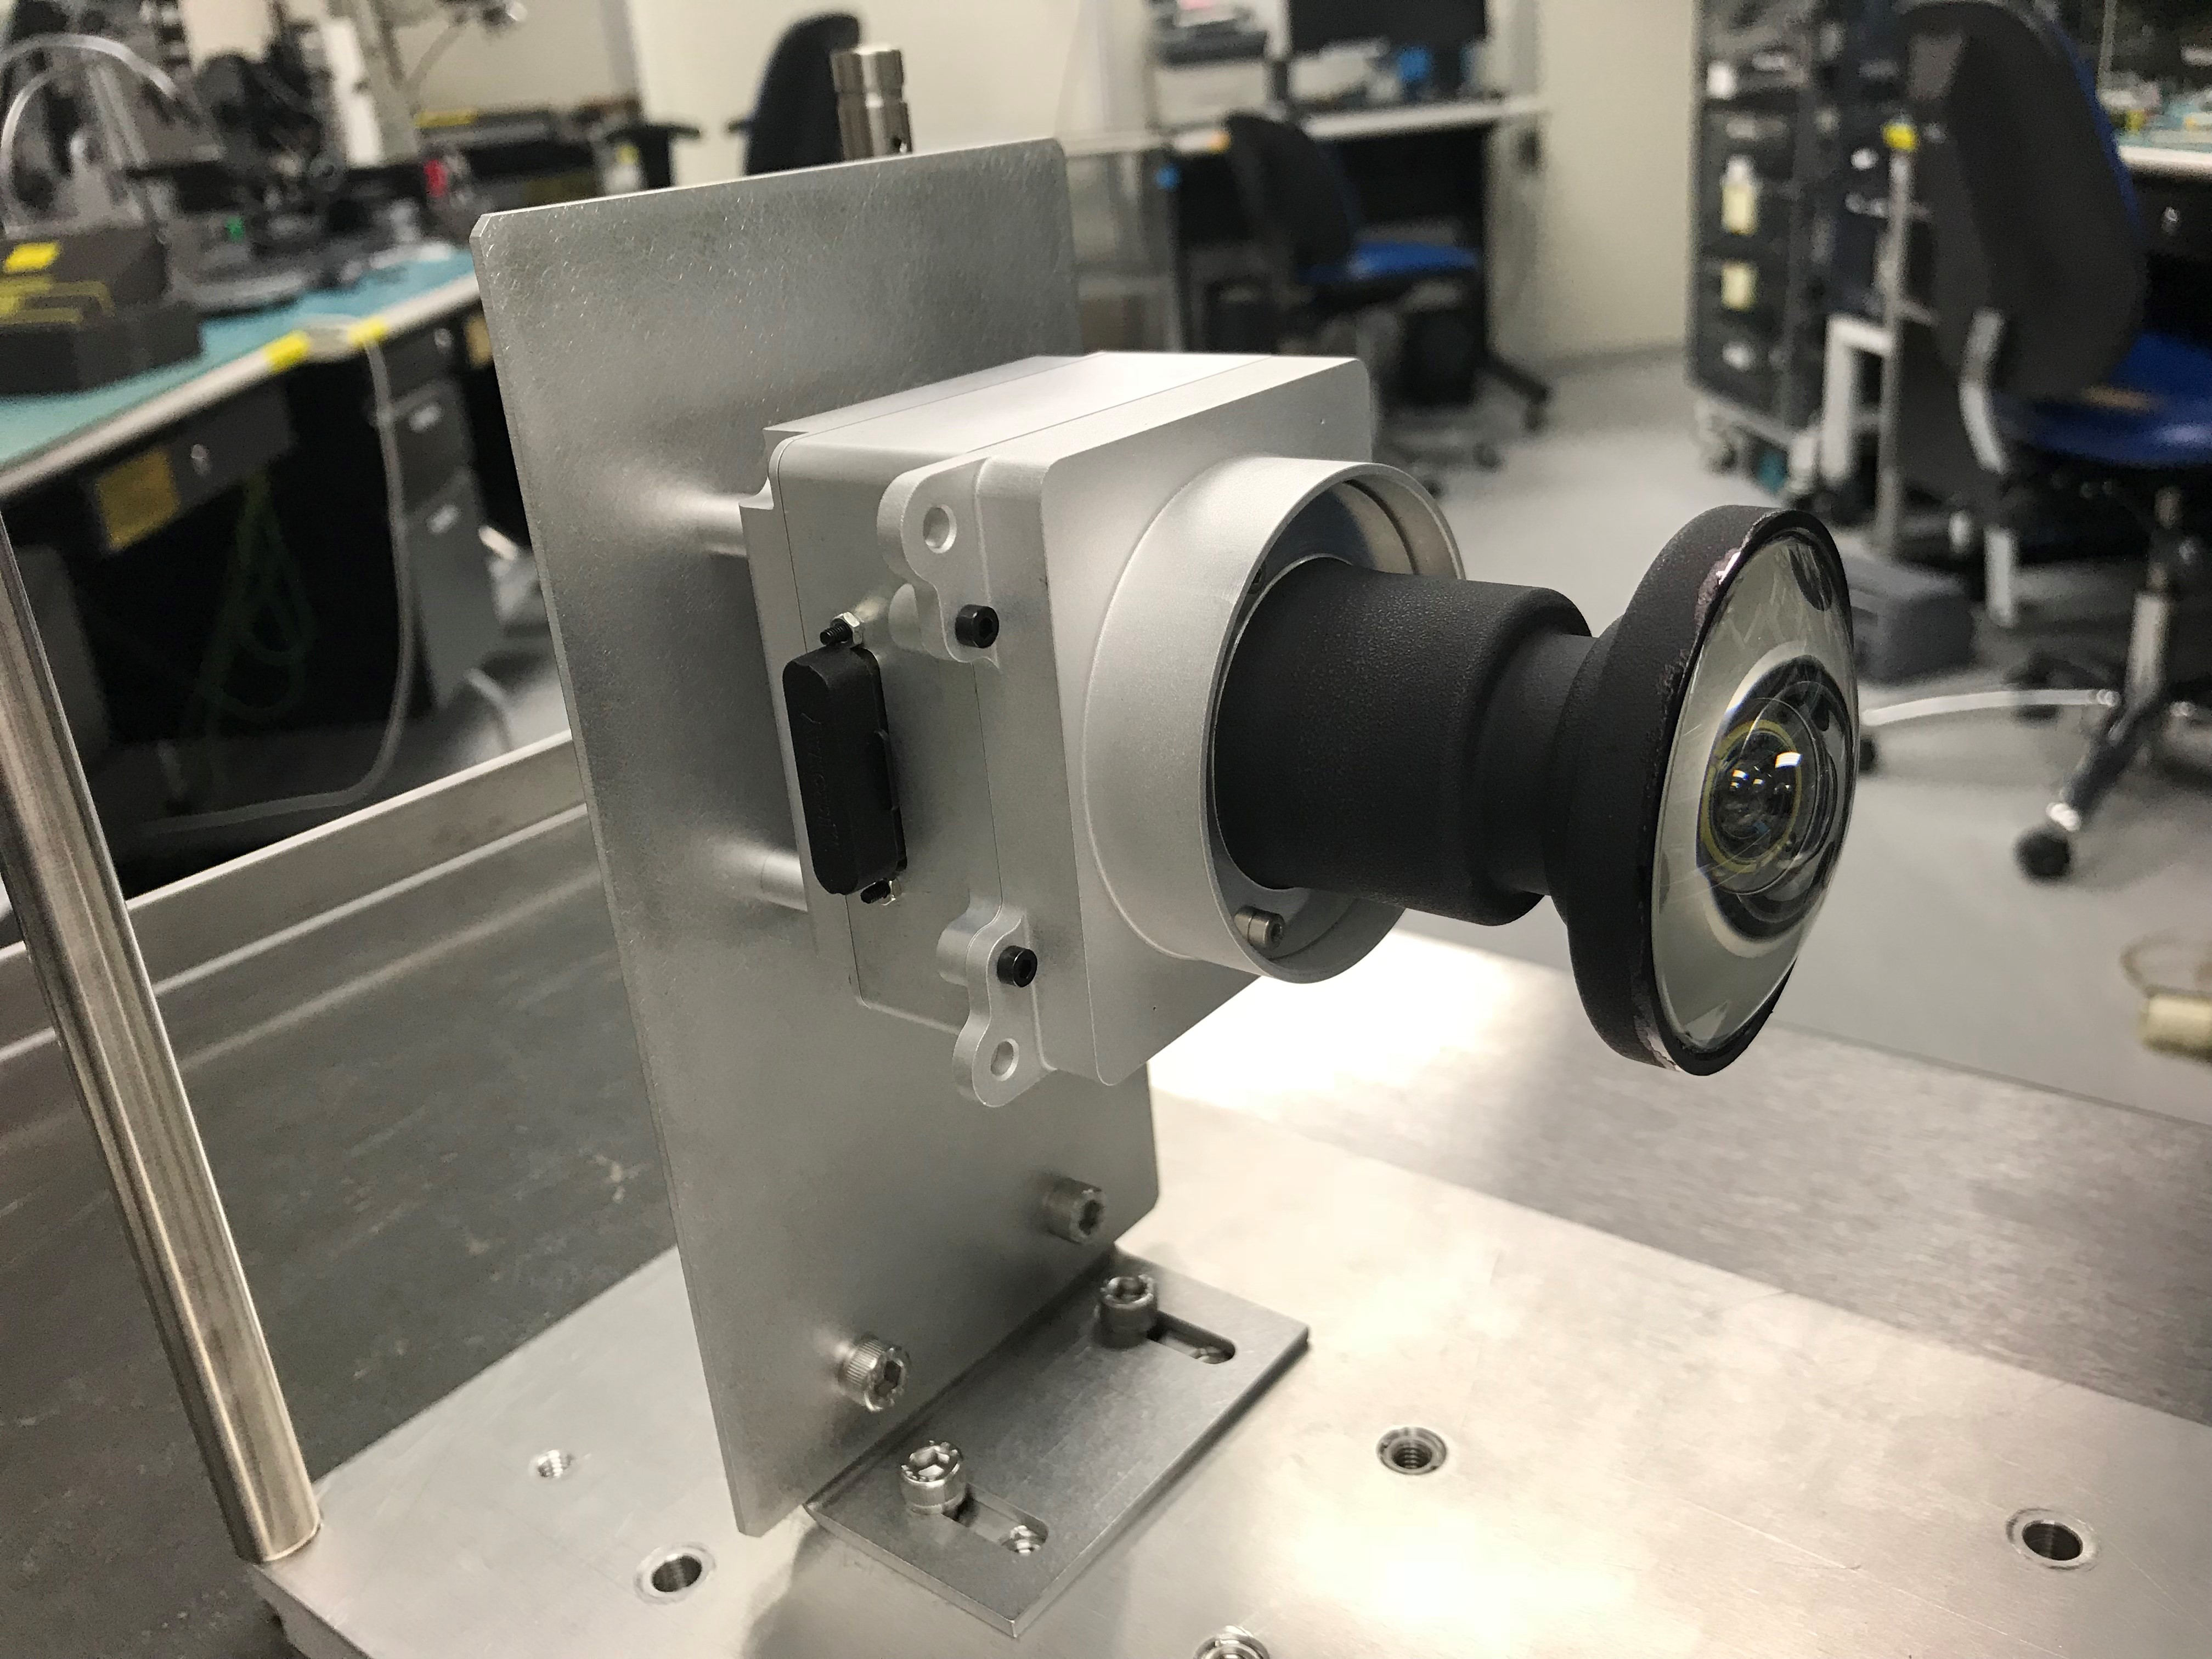

Hazcam Prototype

This image shows one of the enhanced engineering cameras with a prototype lens for the Hazcams, which will watch for obstacles encountered by NASA’s Mars 2020 rover.

NASA’s Jet Propulsion Laboratory will build and manage operations of the Mars 2020 rover for the NASA Science Mission Directorate at the agency’s headquarters in Washington.

Credit: NASA/JPL-Caltech